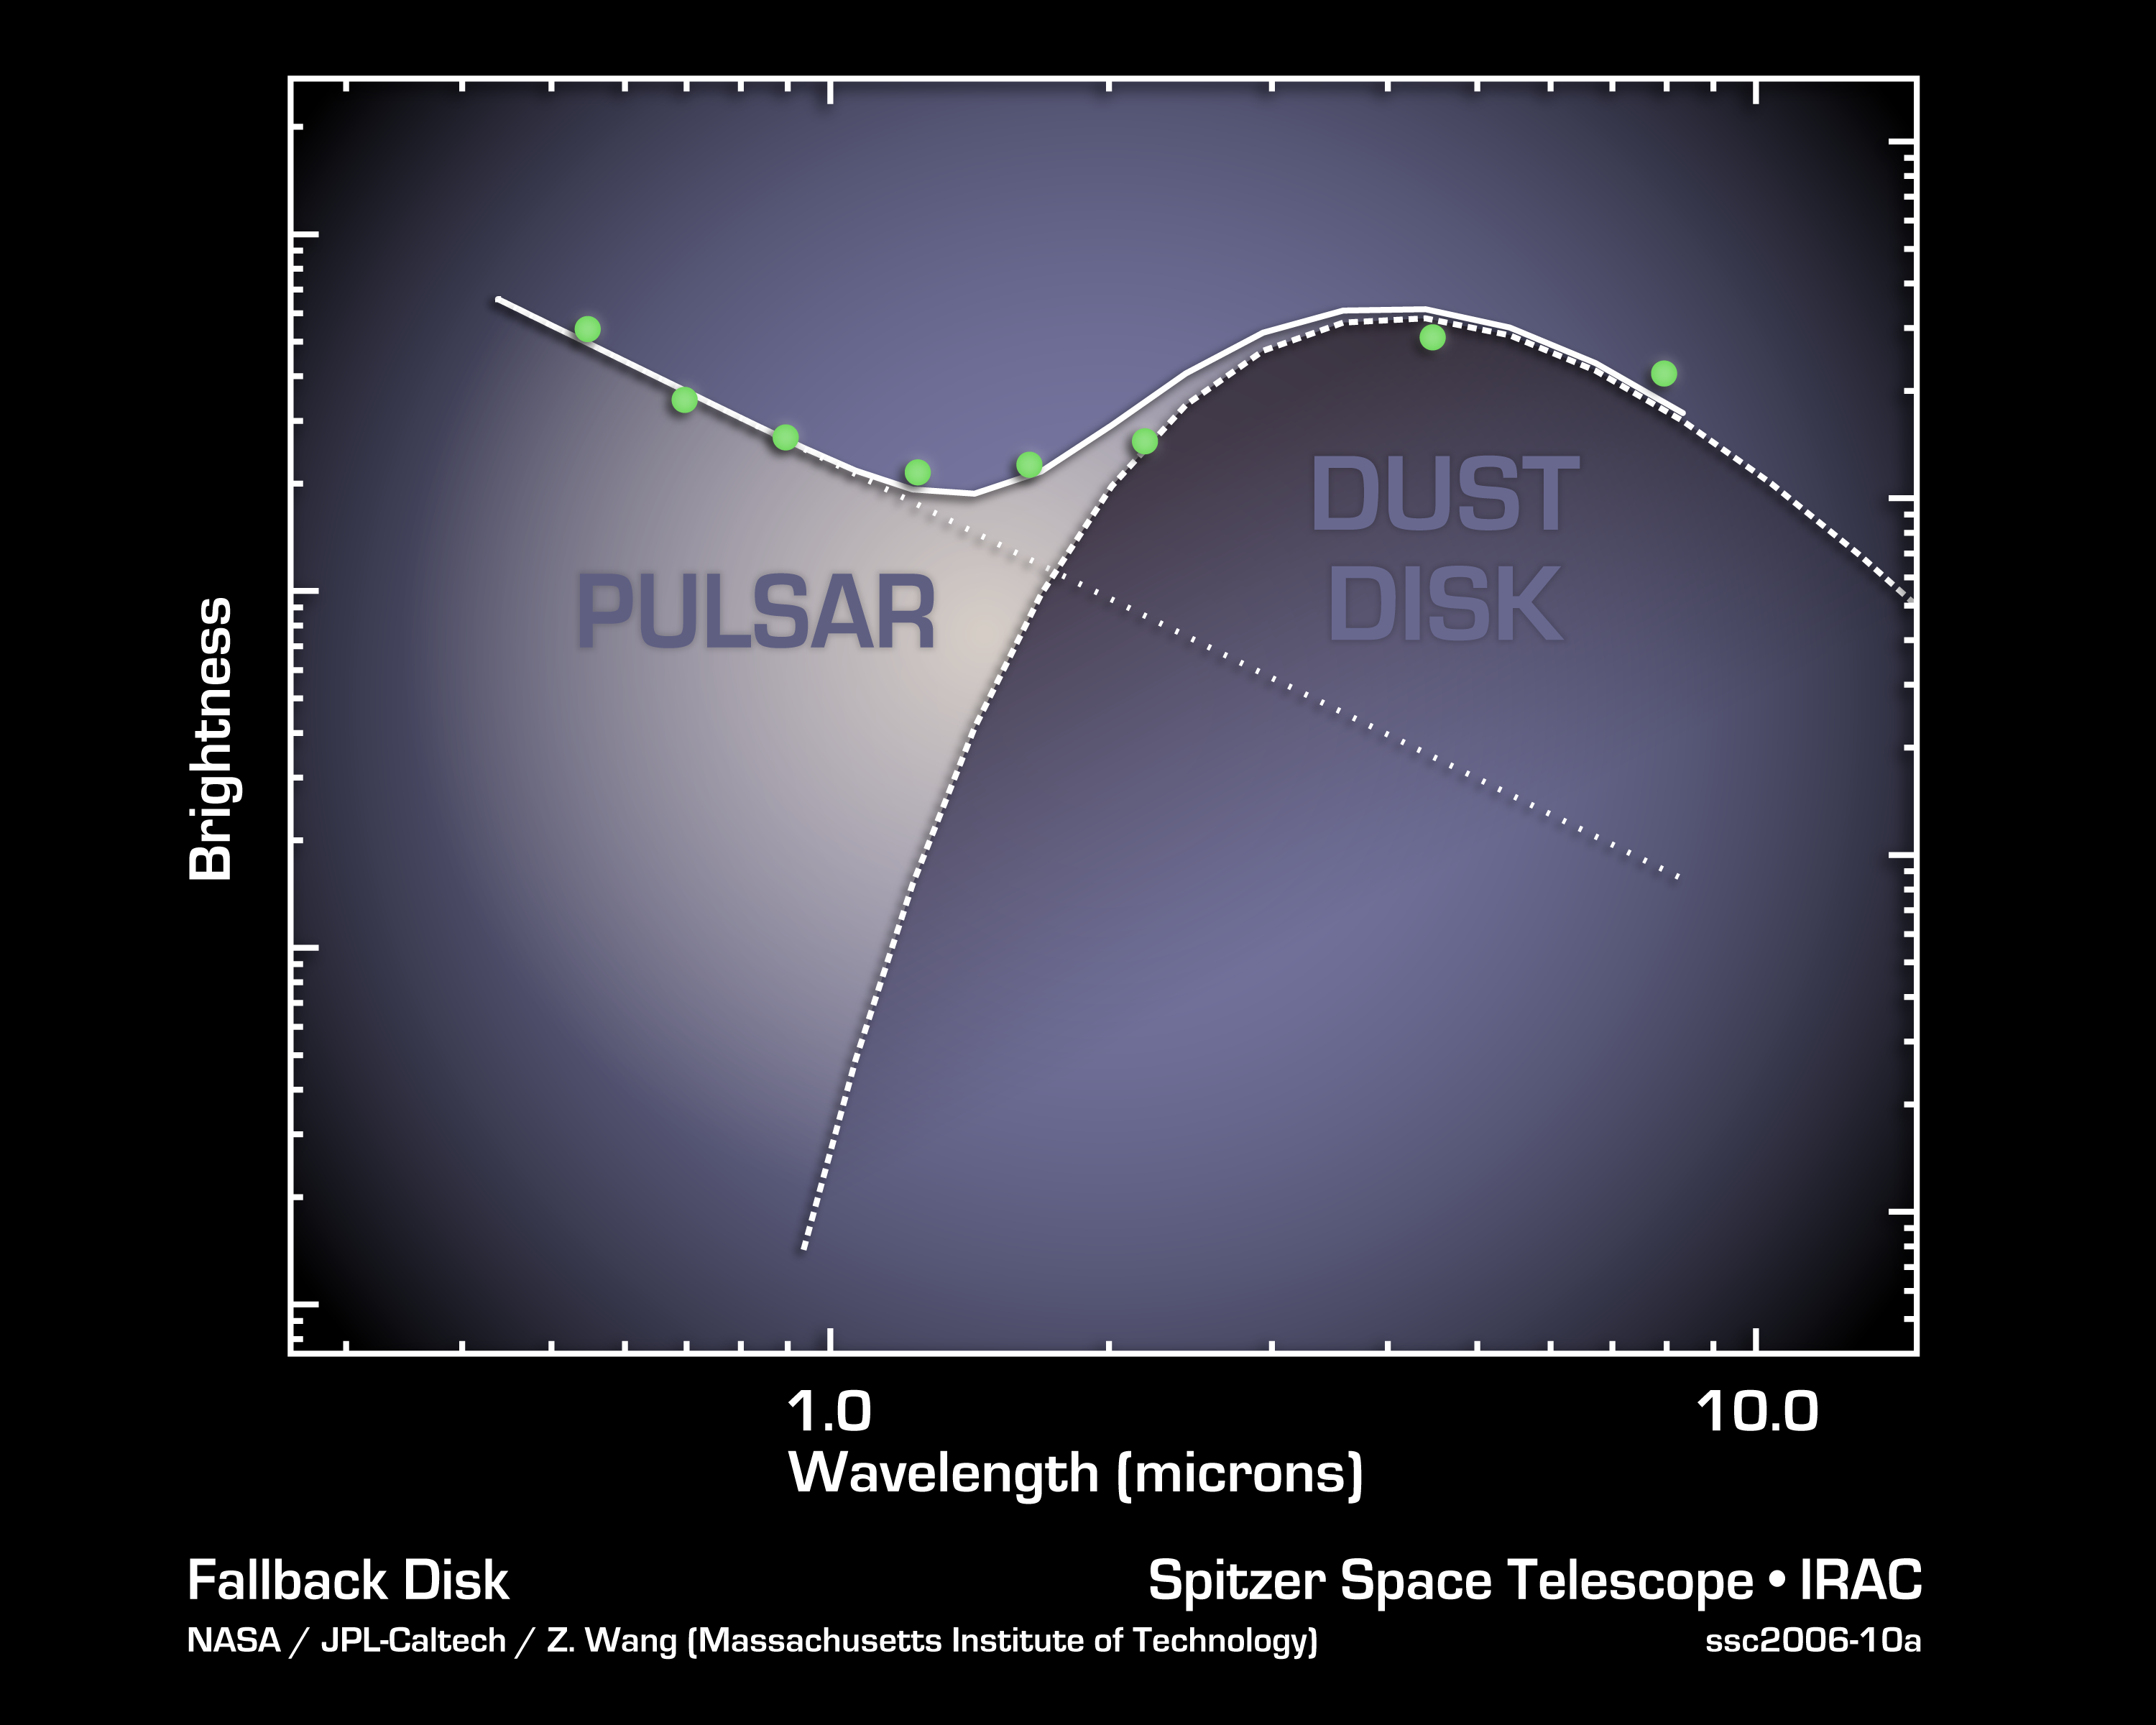

Circle of Ashes

This plot tells astronomers that a pulsar, the remnant of a stellar explosion, is surrounded by a disk of its own ashes. The disk, revealed by the two data points at the far right from NASA's Spitzer Space Telescope, is the first ever found around a pulsar. Astronomers believe planets might rise up out of these stellar ashes.

The data in this plot, or spectrum, were taken by ground-based telescopes and Spitzer. They show that light from around the pulsar can be divided into two categories: direct light from the pulsar, and light from the dusty disk swirling around the pulsar. This excess light was detected by Spitzer's infrared array camera. Dust gives off more infrared light than the pulsar because it's cooler.

The pulsar, called 4U 0142+61, was once a massive star, until about 100,000 years ago, when it blew up in a supernova explosion and scattered dusty debris into space. Some of that debris was captured into what astronomers refer to as a "fallback disk," now circling the leftover stellar core, or pulsar. The disk resembles protoplanetary disks around young stars, out of which planets are thought to be born.

The data have been corrected to remove the effects of light scattering from dust that lies between Earth and the pulsar.

The ground-based data is from the Keck I telescope atop Mauna Kea, Hawaii.

Credit: NASA/JPL-Caltech/Z. Wang (MIT)